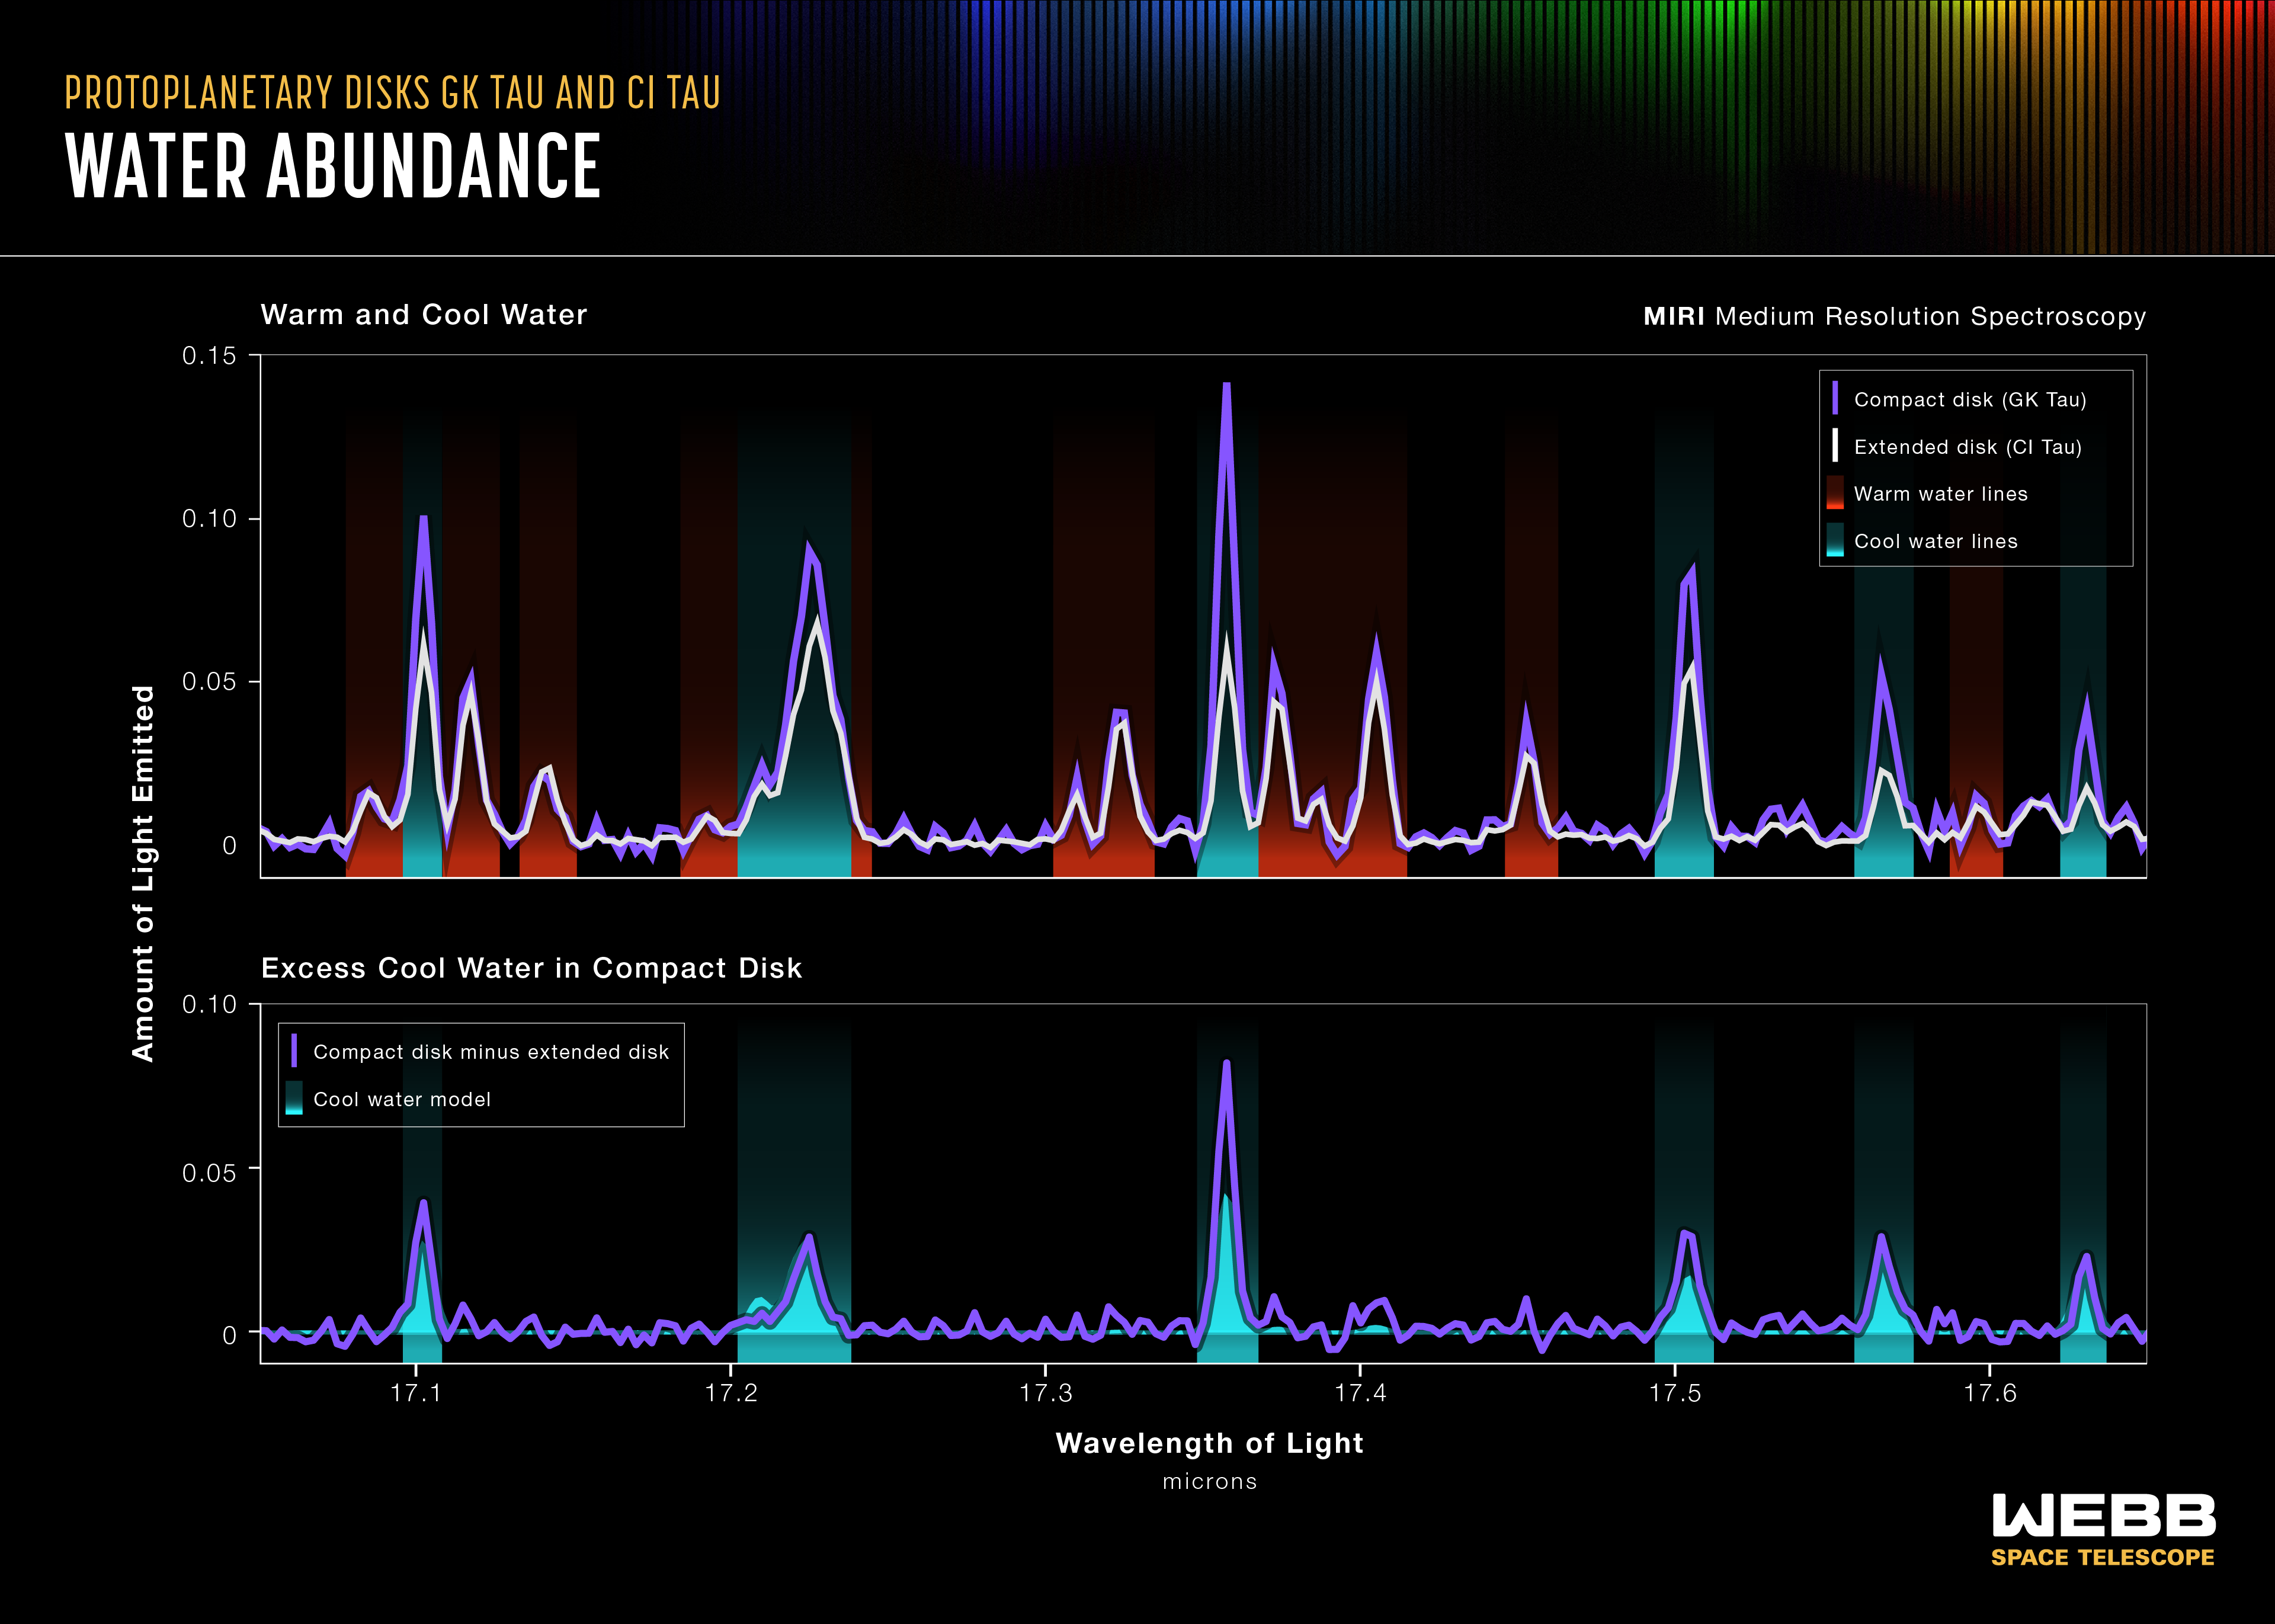

Water Abundance (MIRI Emission Spectrum)

This graphic compares the spectral data for warm and cool water in the GK Tau disk, which is a compact disk without rings, and extended CI Tau disk, which has at least three rings on different orbits. The science team employed the unprecedented resolving power of MIRI’s MRS (the Medium-Resolution Spectrometer) to separate the spectra into individual lines that probe water at different temperatures. These spectra, seen in the top graph, clearly reveal excess cool water in the compact GK Tau disk, compared with the large CI Tau disk.

The bottom graph shows the excess cool water data in the compact GK Tau disk minus the cool water data in the extended CI Tau disk. The actual data, in purple, are overlaid on a model spectrum of cool water. Note how closely they align.

Credit: Illustration: NASA, ESA, CSA, Leah Hustak (STScI); Science: Andrea Banzatti (Texas State University)